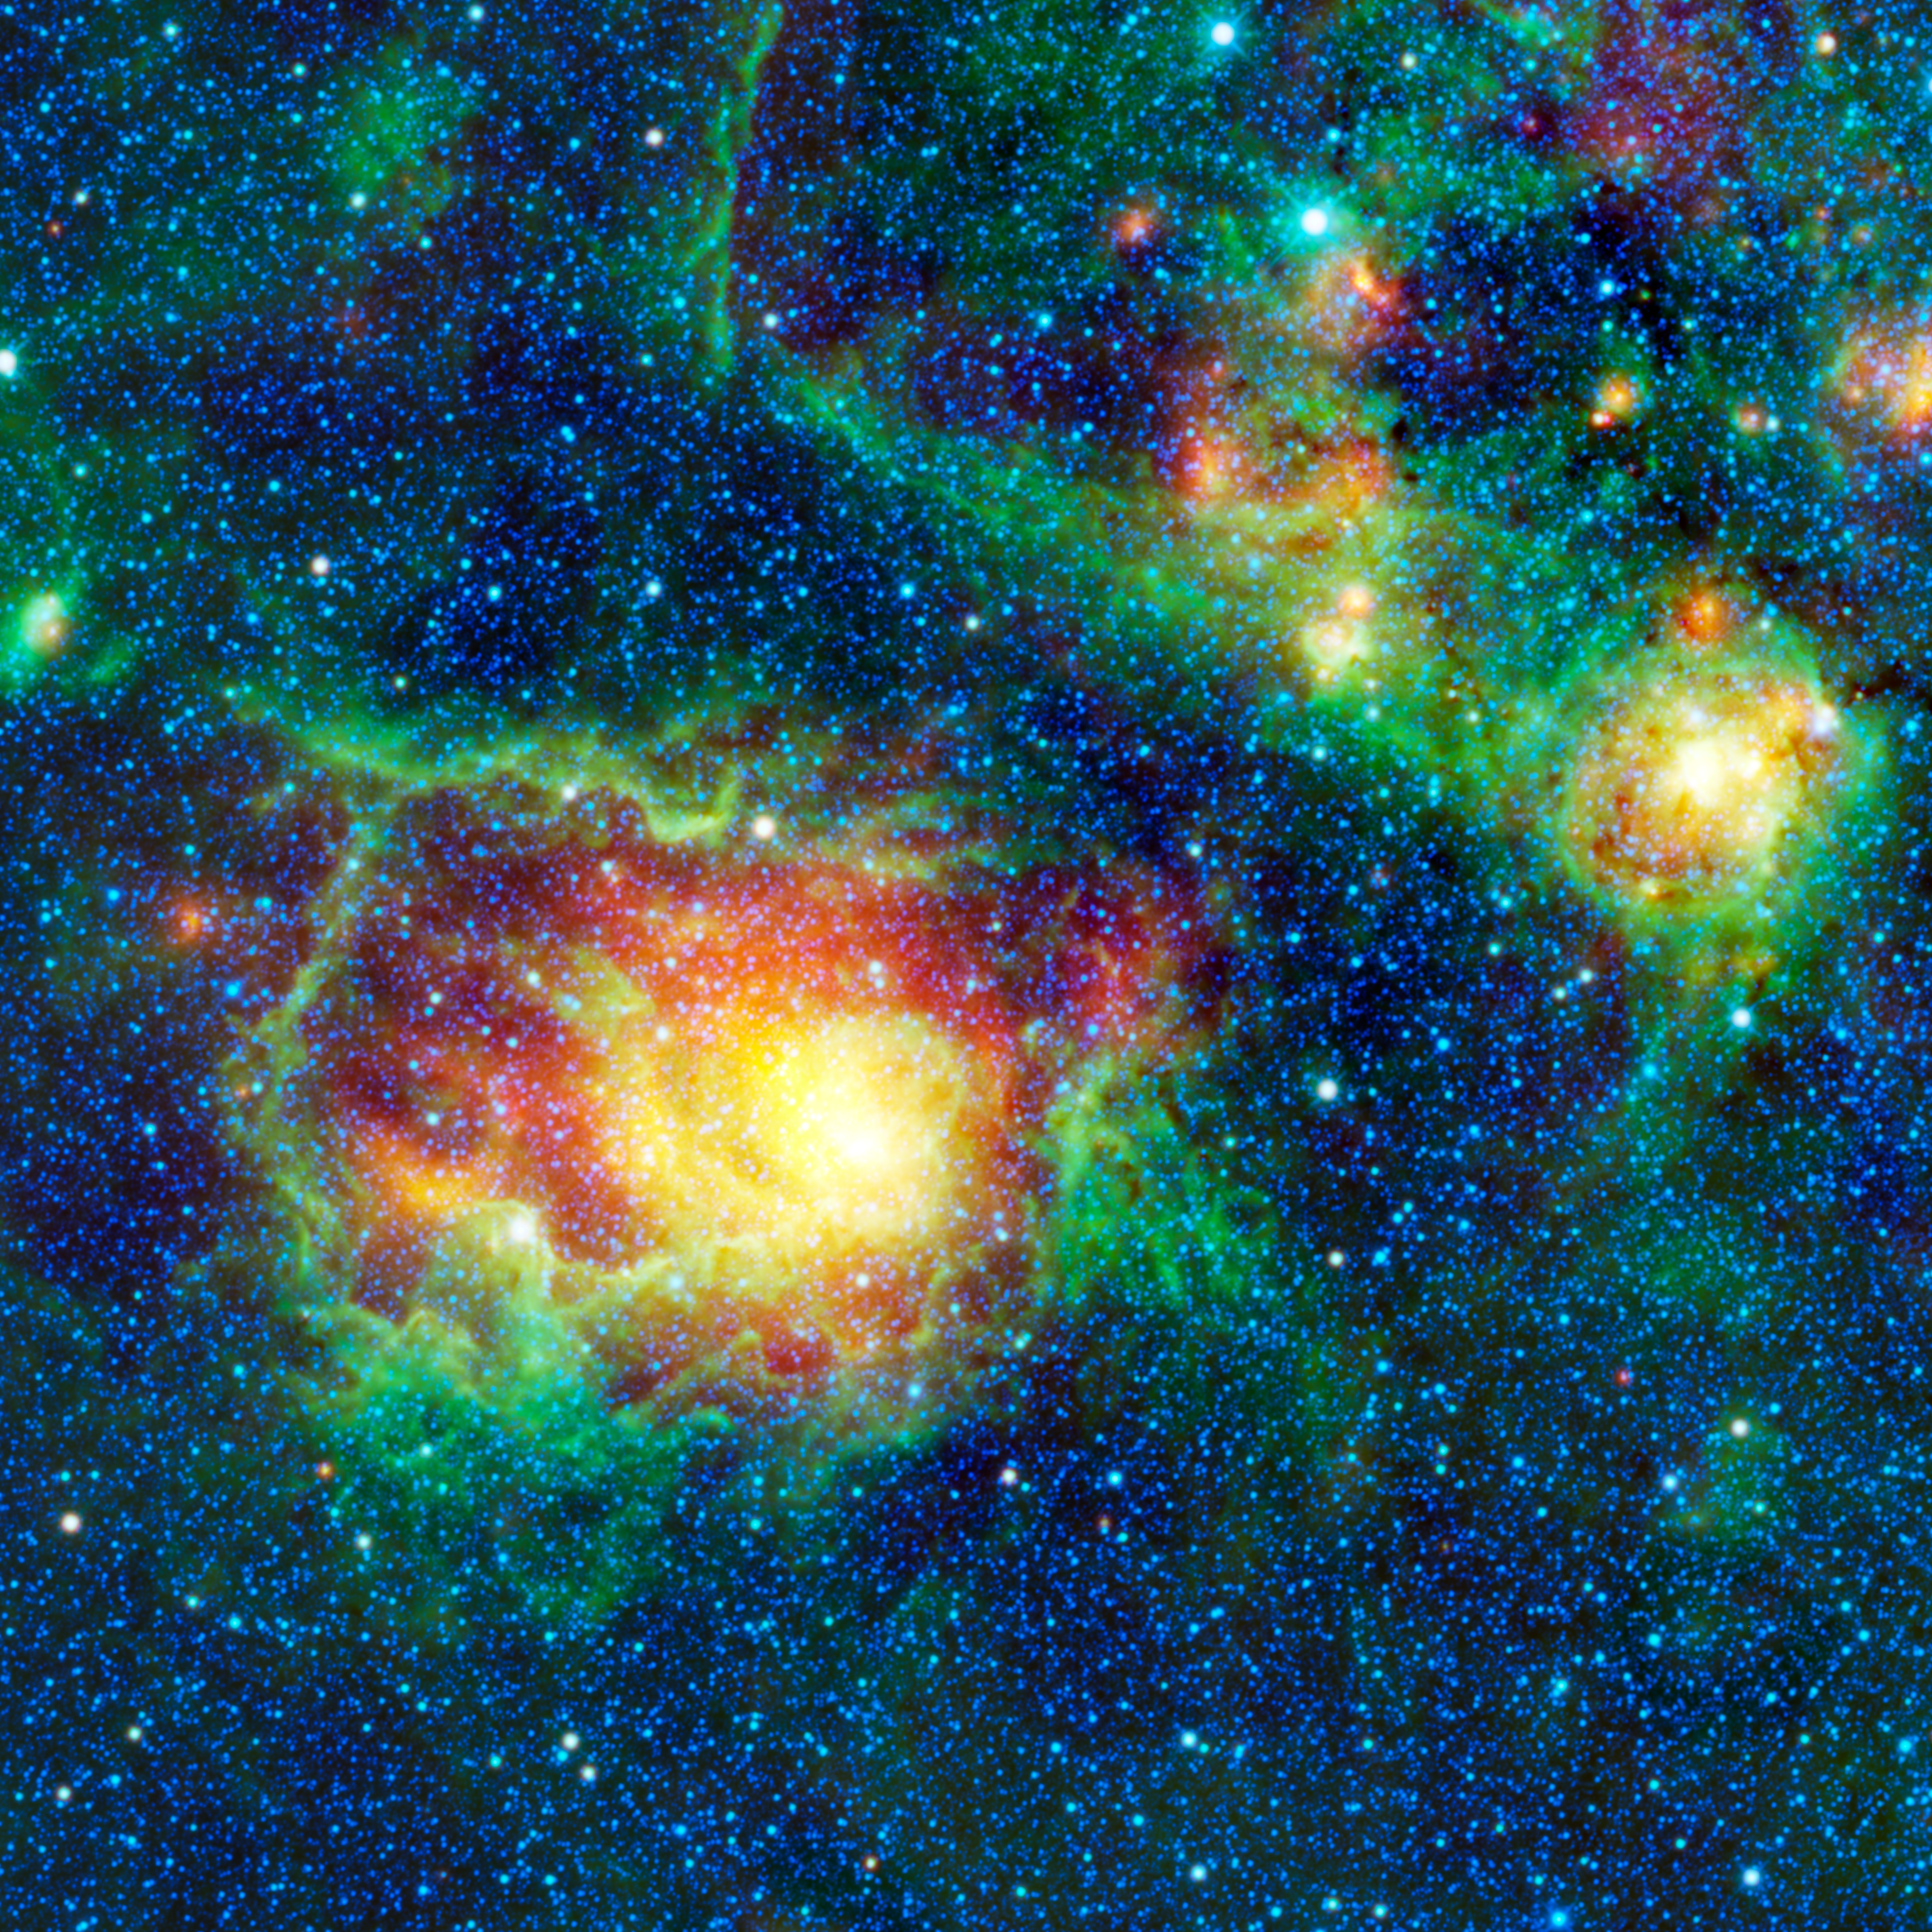

WISE Catches the Lagoon Nebula in Center of Action

This colorful picture is a mosaic of the Lagoon nebula taken by NASA’s Wide-field Infrared Survey Explorer, or WISE. Normally, you would expect a lagoon to be filled with water, but this nebula is composed of clouds of gas and dust in which new stars are forming. Also known as Messier 8, or simply M8, the Lagoon nebula is seen here as a large circular cloud in the center of the image, surrounded by innumerable stars.

This view is looking toward the center of the Milky Way, which is our home galaxy. Our solar system is located on one of the spiral arms, about halfway out from the center of the disk-shaped Milky Way galaxy. When we view the Milky Way from Earth, we are looking into the disk of the galaxy where stars are so numerous that they appear to us as a cloudy band of light stretching across the sky. The center of the Milky Way is located in the constellation Sagittarius, which is where the Lagoon nebula can be found. M8 is a favorite target for amateur astronomers because it can be easily seen with binoculars or a small telescope.

Astronomers have identified several different parts of the Lagoon nebula, including M8E, a young stellar object, and the star clusters NGC 6523 and NGC 6530 (sometimes the designation of NGC 6523 is used interchangeably with M8). At the center of the Lagoon nebula is the star Herschel 36. Distance measurements to this nebula vary widely, from 4,000 to 6,500 light-years away from Earth. Also included in this image but not classified as part of M8, is another cloud of warm dust and gas, located up and to the right of M8. This cloud is emitting infrared radiation.

All four of WISE’s infrared detectors were used to take this image. The colors used represent specific wavelengths of infrared radiation. Blue and blue-green (cyan) represent 3.4- and 4.6-micron light, respectively. These wavelengths are mainly emitted by hot stars within the Milky Way. Green represents 12-micron light, which is emitted by the warm gas of the nebulae. Red represents the longest-wavelenth, 22-micron light emitted by cooler dust within the nebulae.

JPL manages the Wide-field Infrared Survey Explorer for NASA’s Science Mission Directorate, Washington. The principal investigator, Edward Wright, is at UCLA. The mission was competitively selected under NASA’s Explorers Program managed by the Goddard Space Flight Center, Greenbelt, Md. The science instrument was built by the Space Dynamics Laboratory, Logan, Utah, and the spacecraft was built by Ball Aerospace & Technologies Corp., Boulder, Colo. Science operations and data processing take place at the Infrared Processing and Analysis Center at the California Institute of Technology in Pasadena. Caltech manages JPL for NASA.

Credit: NASA/JPL-Caltech/UCLA